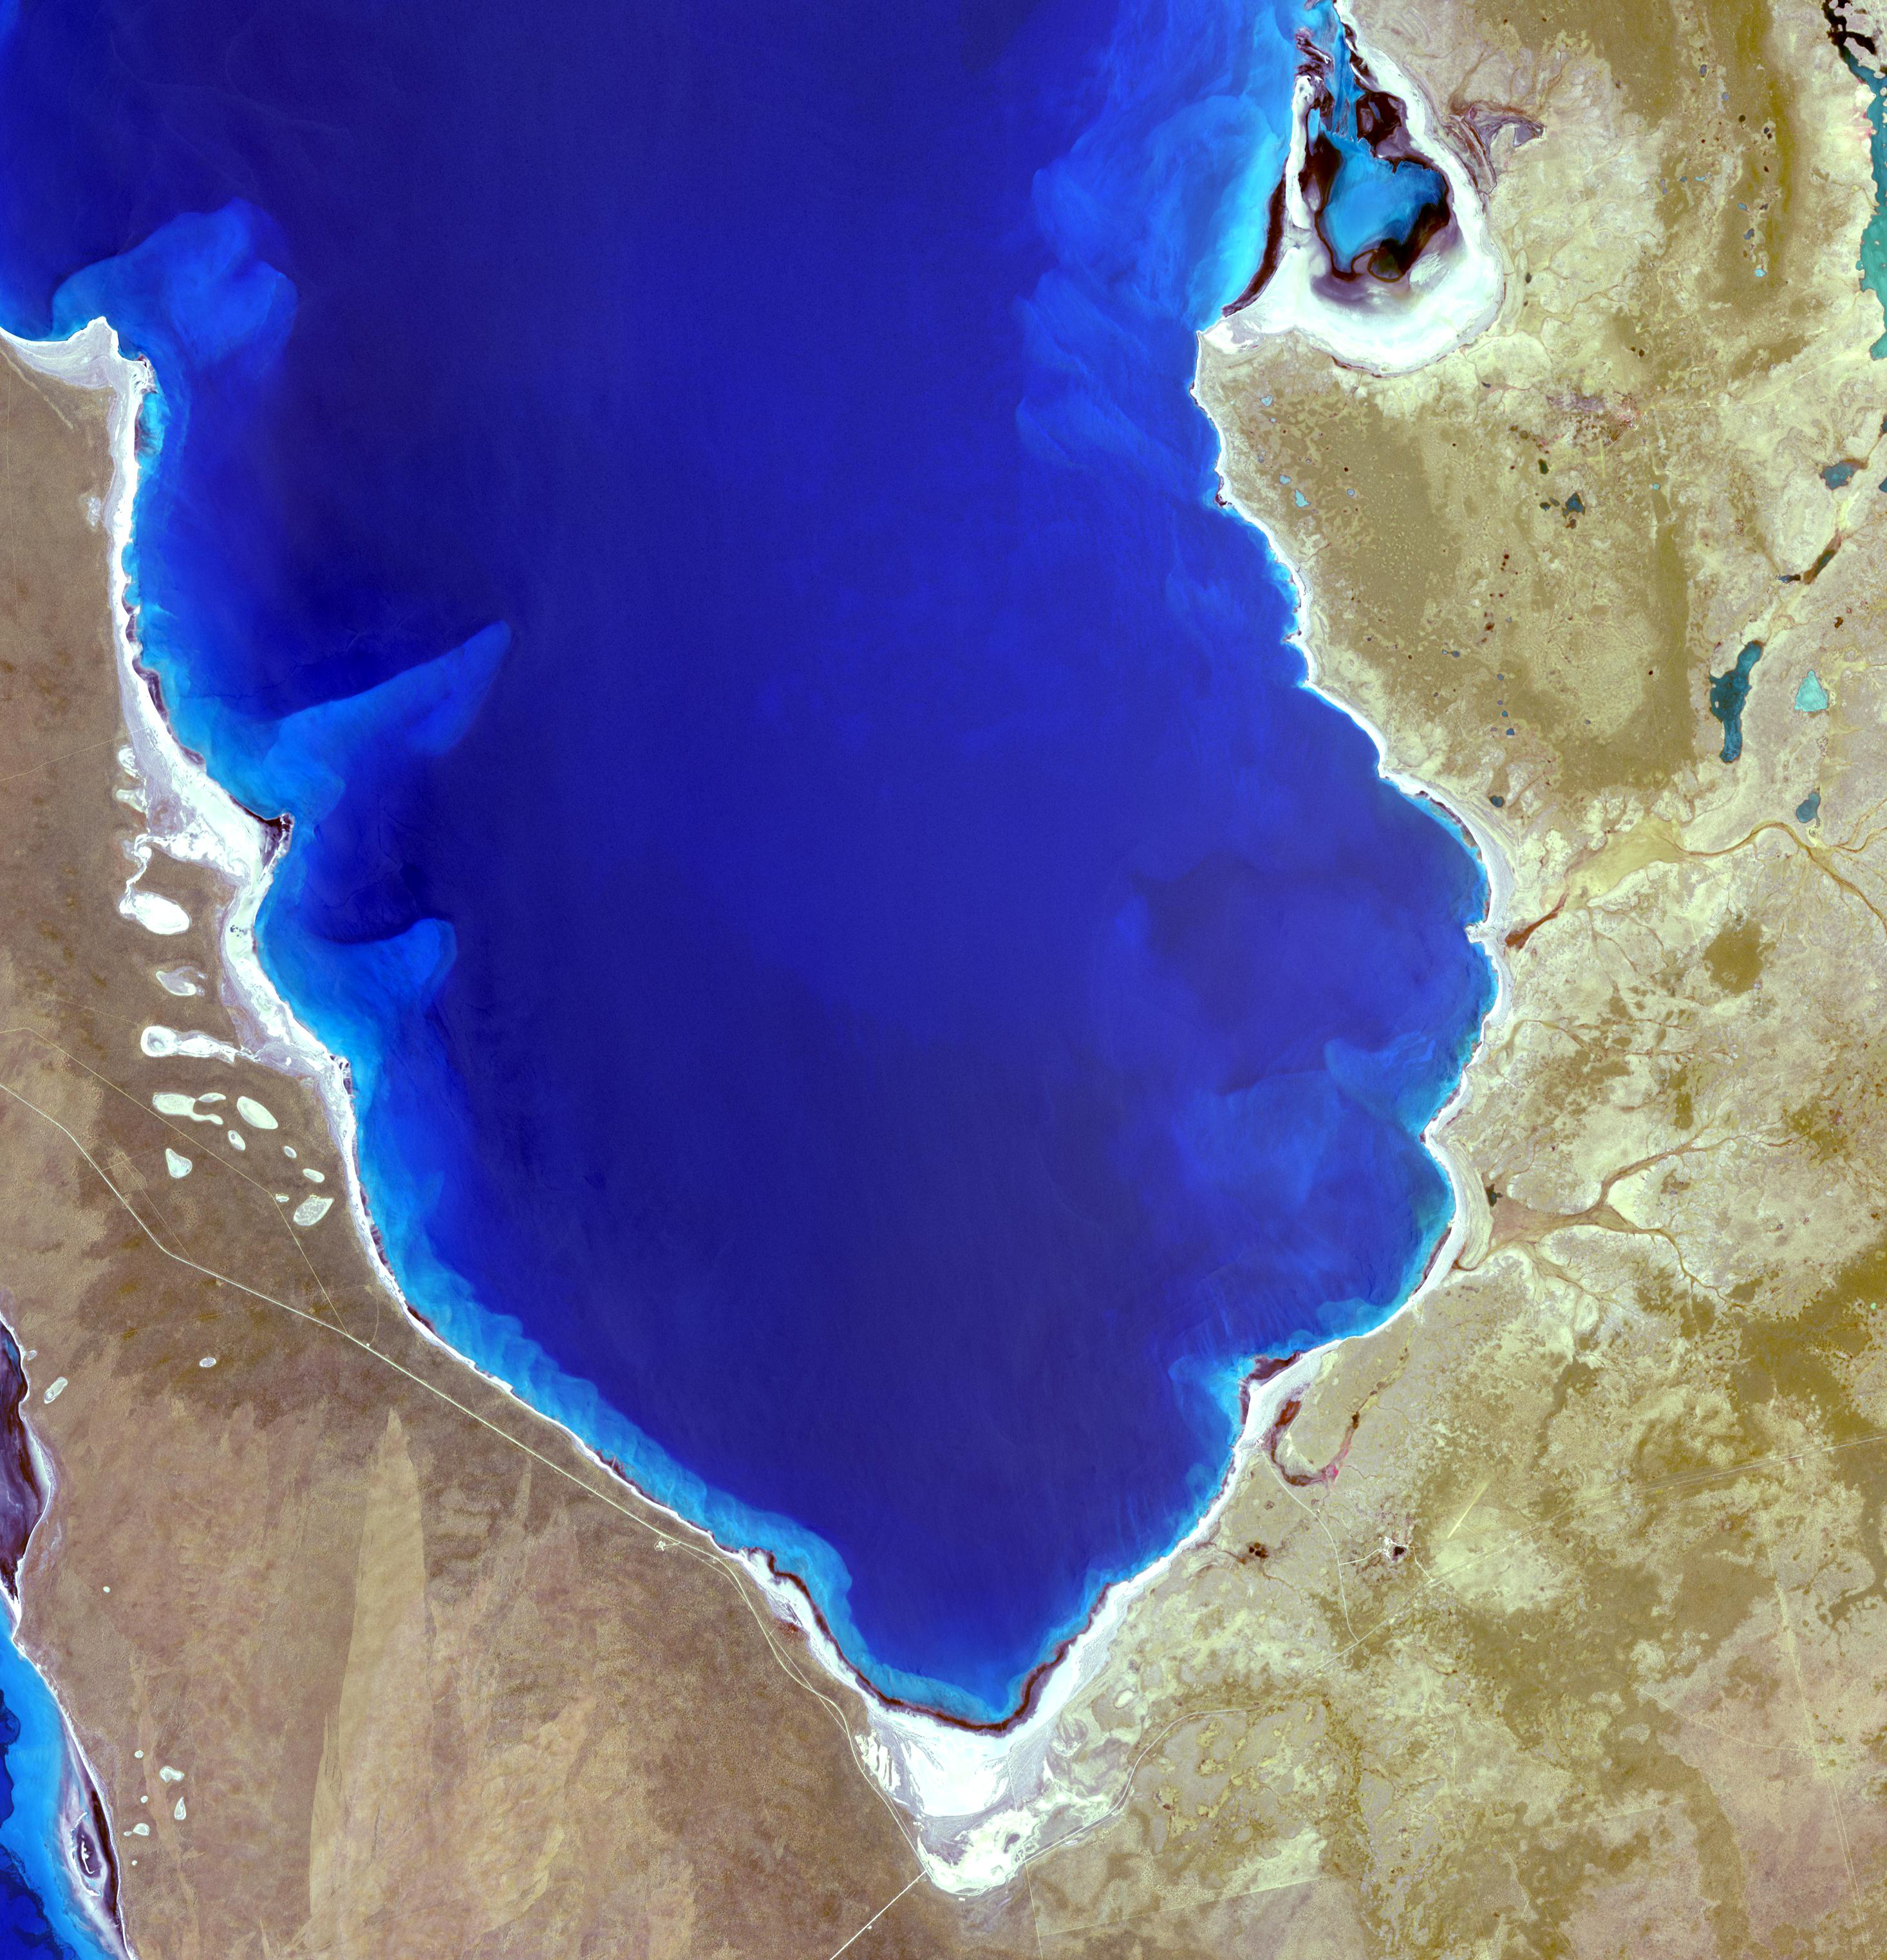

Shark Bay, Australia

Hamelin Pool Marine Nature Reserve is located in the Shark Bay World Heritage Site in Western Australia. It is one of the very few places in the world where living stromatolites can be found. These are the first living examples of structures built by cyanobacteria. These bacteria are direct descendants of the oldest form of photosynthetic life on earth, dating back 3,500 million years (Wikipedia). The image was acquired December 30, 2010, covers an area of 34 x 46 km, and is located at 26.4 degrees south latitude, 114.1 degrees east longitude.

With its 14 spectral bands from the visible to the thermal infrared wavelength region and its high spatial resolution of 15 to 90 meters (about 50 to 300 feet), ASTER images Earth to map and monitor the changing surface of our planet. ASTER is one of five Earth-observing instruments launched Dec. 18, 1999, on Terra. The instrument was built by Japan’s Ministry of Economy, Trade and Industry. A joint U.S./Japan science team is responsible for validation and calibration of the instrument and data products.

The broad spectral coverage and high spectral resolution of ASTER provides scientists in numerous disciplines with critical information for surface mapping and monitoring of dynamic conditions and temporal change. Example applications are: monitoring glacial advances and retreats; monitoring potentially active volcanoes; identifying crop stress; determining cloud morphology and physical properties; wetlands evaluation; thermal pollution monitoring; coral reef degradation; surface temperature mapping of soils and geology; and measuring surface heat balance.

The U.S. science team is located at NASA’s Jet Propulsion Laboratory, Pasadena, Calif. The Terra mission is part of NASA’s Science Mission Directorate, Washington, D.C.

Credit: NASA/GSFC/METI/ERSDAC/JAROS, and U.S./Japan ASTER Science Team